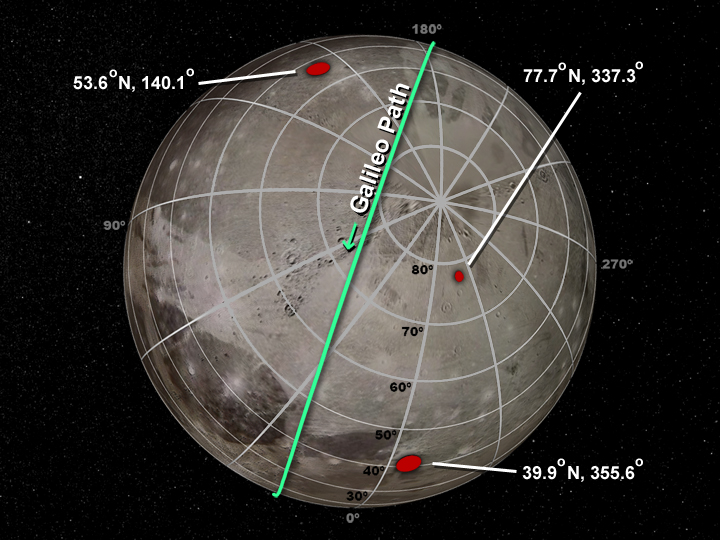

Lumps Within Ganymede

Scientists have discovered irregular lumps beneath the icy surface of Jupiter’s largest moon, Ganymede. These irregular masses may be rock formations, supported by Ganymede’s icy shell for billions of years.

This mosaic of Jupiter’s moon Ganymede consists of more than 100 images acquired with NASA’s Voyager and Galileo spacecrafts. The gravity anomalies or lumps inferred from the Galileo radio Doppler data are shown in red. The mosaic shows the surface of Ganymede with its geographic coordinate system and the Galileo gravity results superimposed.

The trajectory path of Galileo’s second Ganymede flyby on September 6, 1996, is shown in green. There are no obvious geologic features associated with the anomalies. For images and information about the Galileo mission, visit JPL’s Galileo Solar System Exploration.

Credit: NASA/JPL